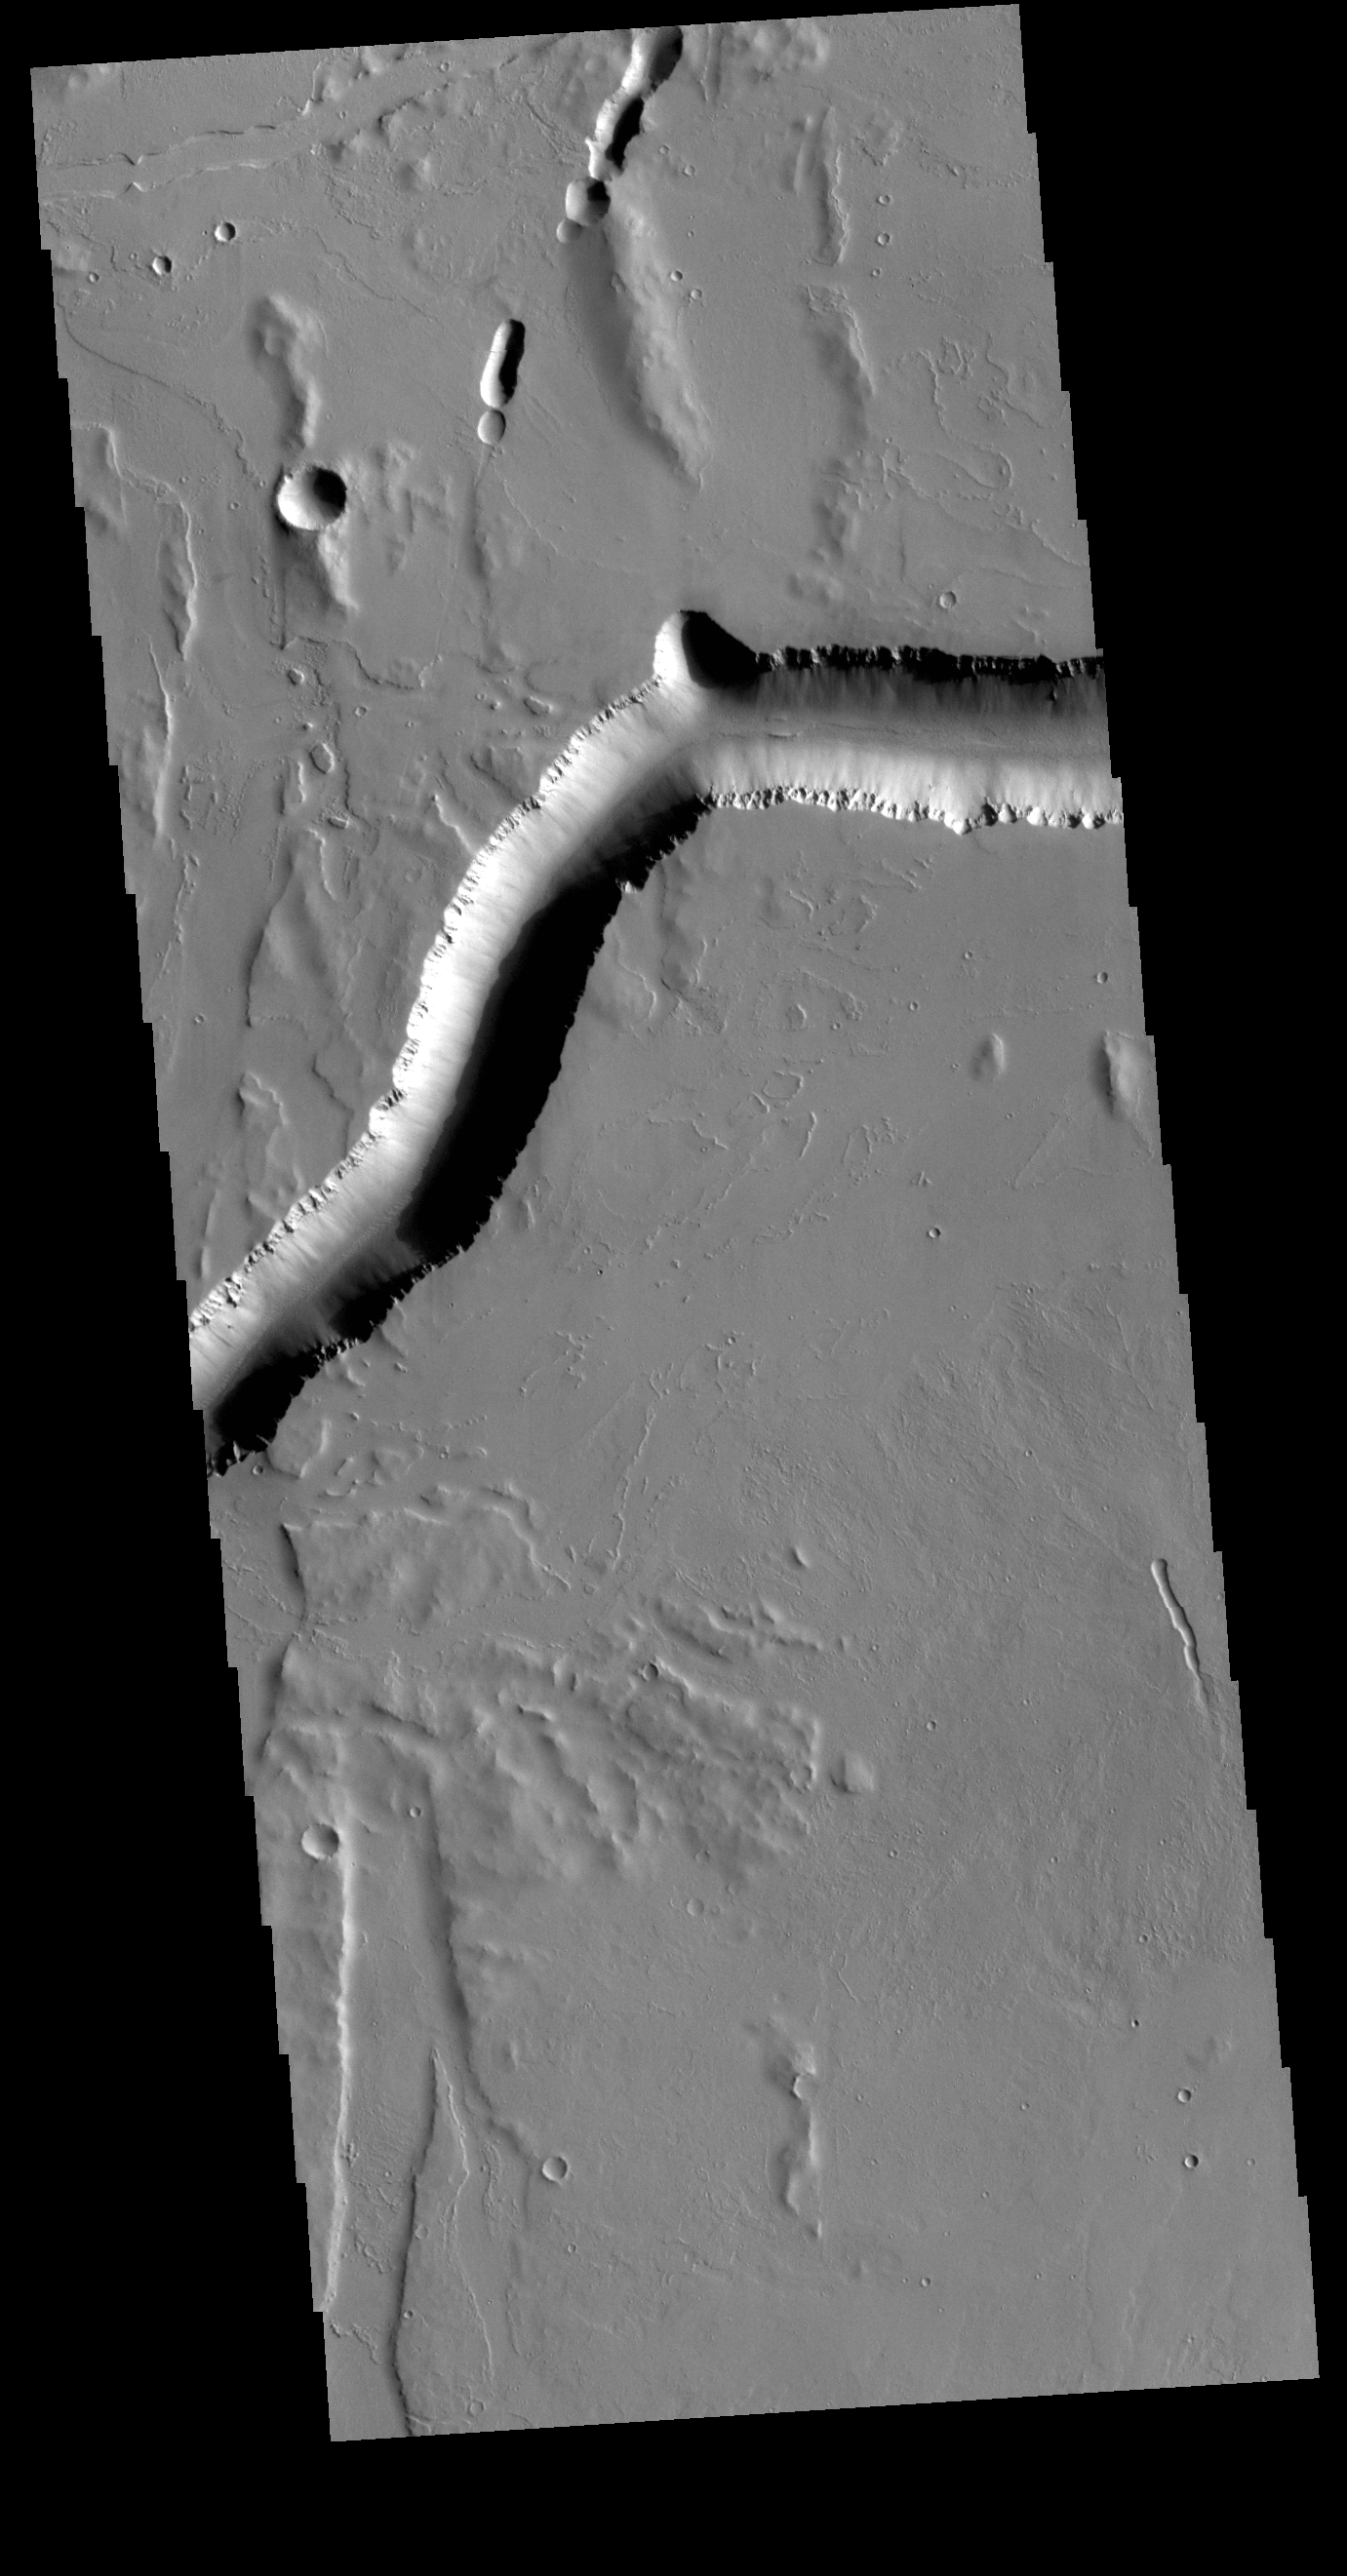

Olympica Fossae

Olympica Fossae is a complex channel located on the Tharsis volcanic plains between Alba Mons and Olympus Mons. The sinuosity of the large channel in the top half of the image indicates that this is a channel created by liquid flow. In this case the location and other surface features visible in the image indicate that lava flow rather than water created the channel. The more linear depression at the bottom left side of the image is probably a tectonic feature called a graben and was formed by movement along fault lines.

Credit: NASA/JPL-Caltech/ASU